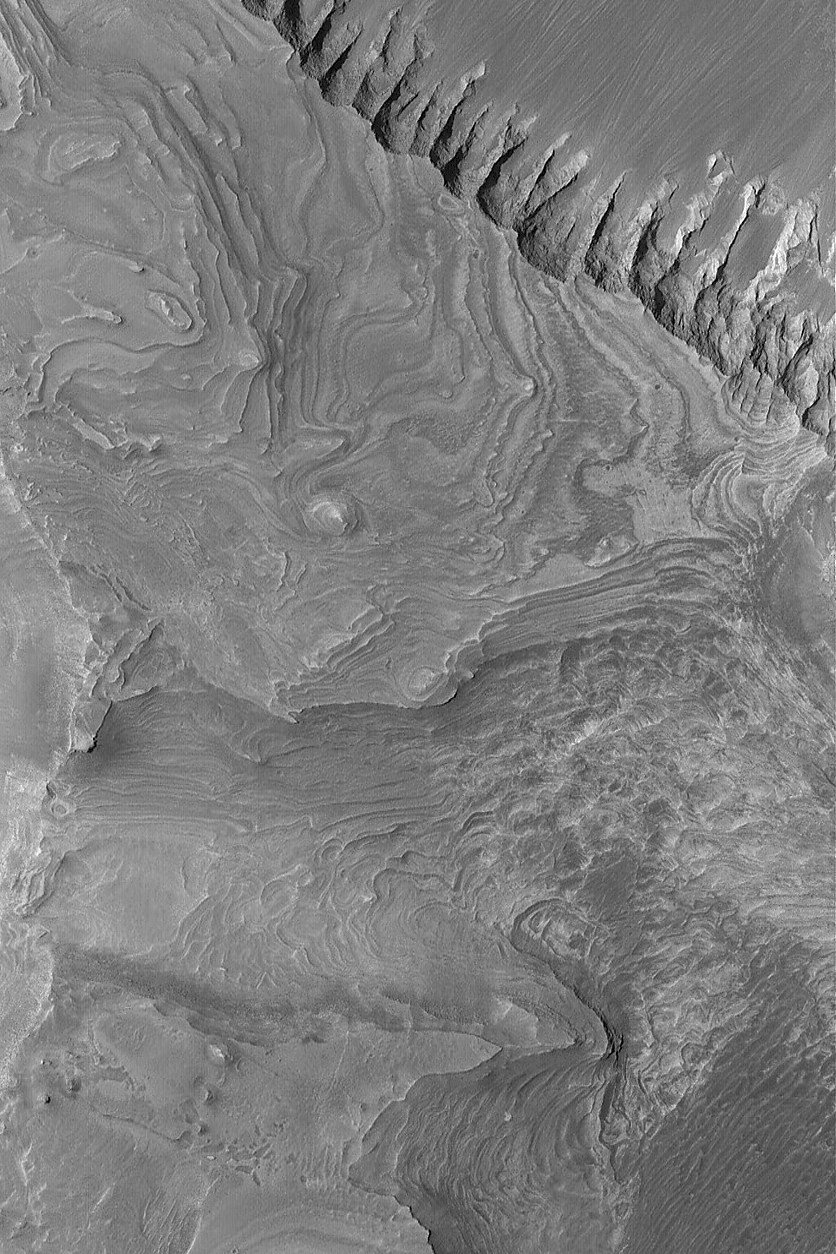

Melas Sedimentary Rocks

17 July 2004
This Mars Global Surveyor (MGS) Mars Orbiter Camera (MOC) image shows layered, sedimentary rock outcrops in southwestern Melas Chasma, one of the troughs of the vast Valles Marineris system. Sunlight illuminates this scene from the upper left; it is located near 9.8°S, 76.0°W, and covers an area about 3 km (1.9 mi) wide.

Credit: NASA/JPL/Malin Space Science Systems